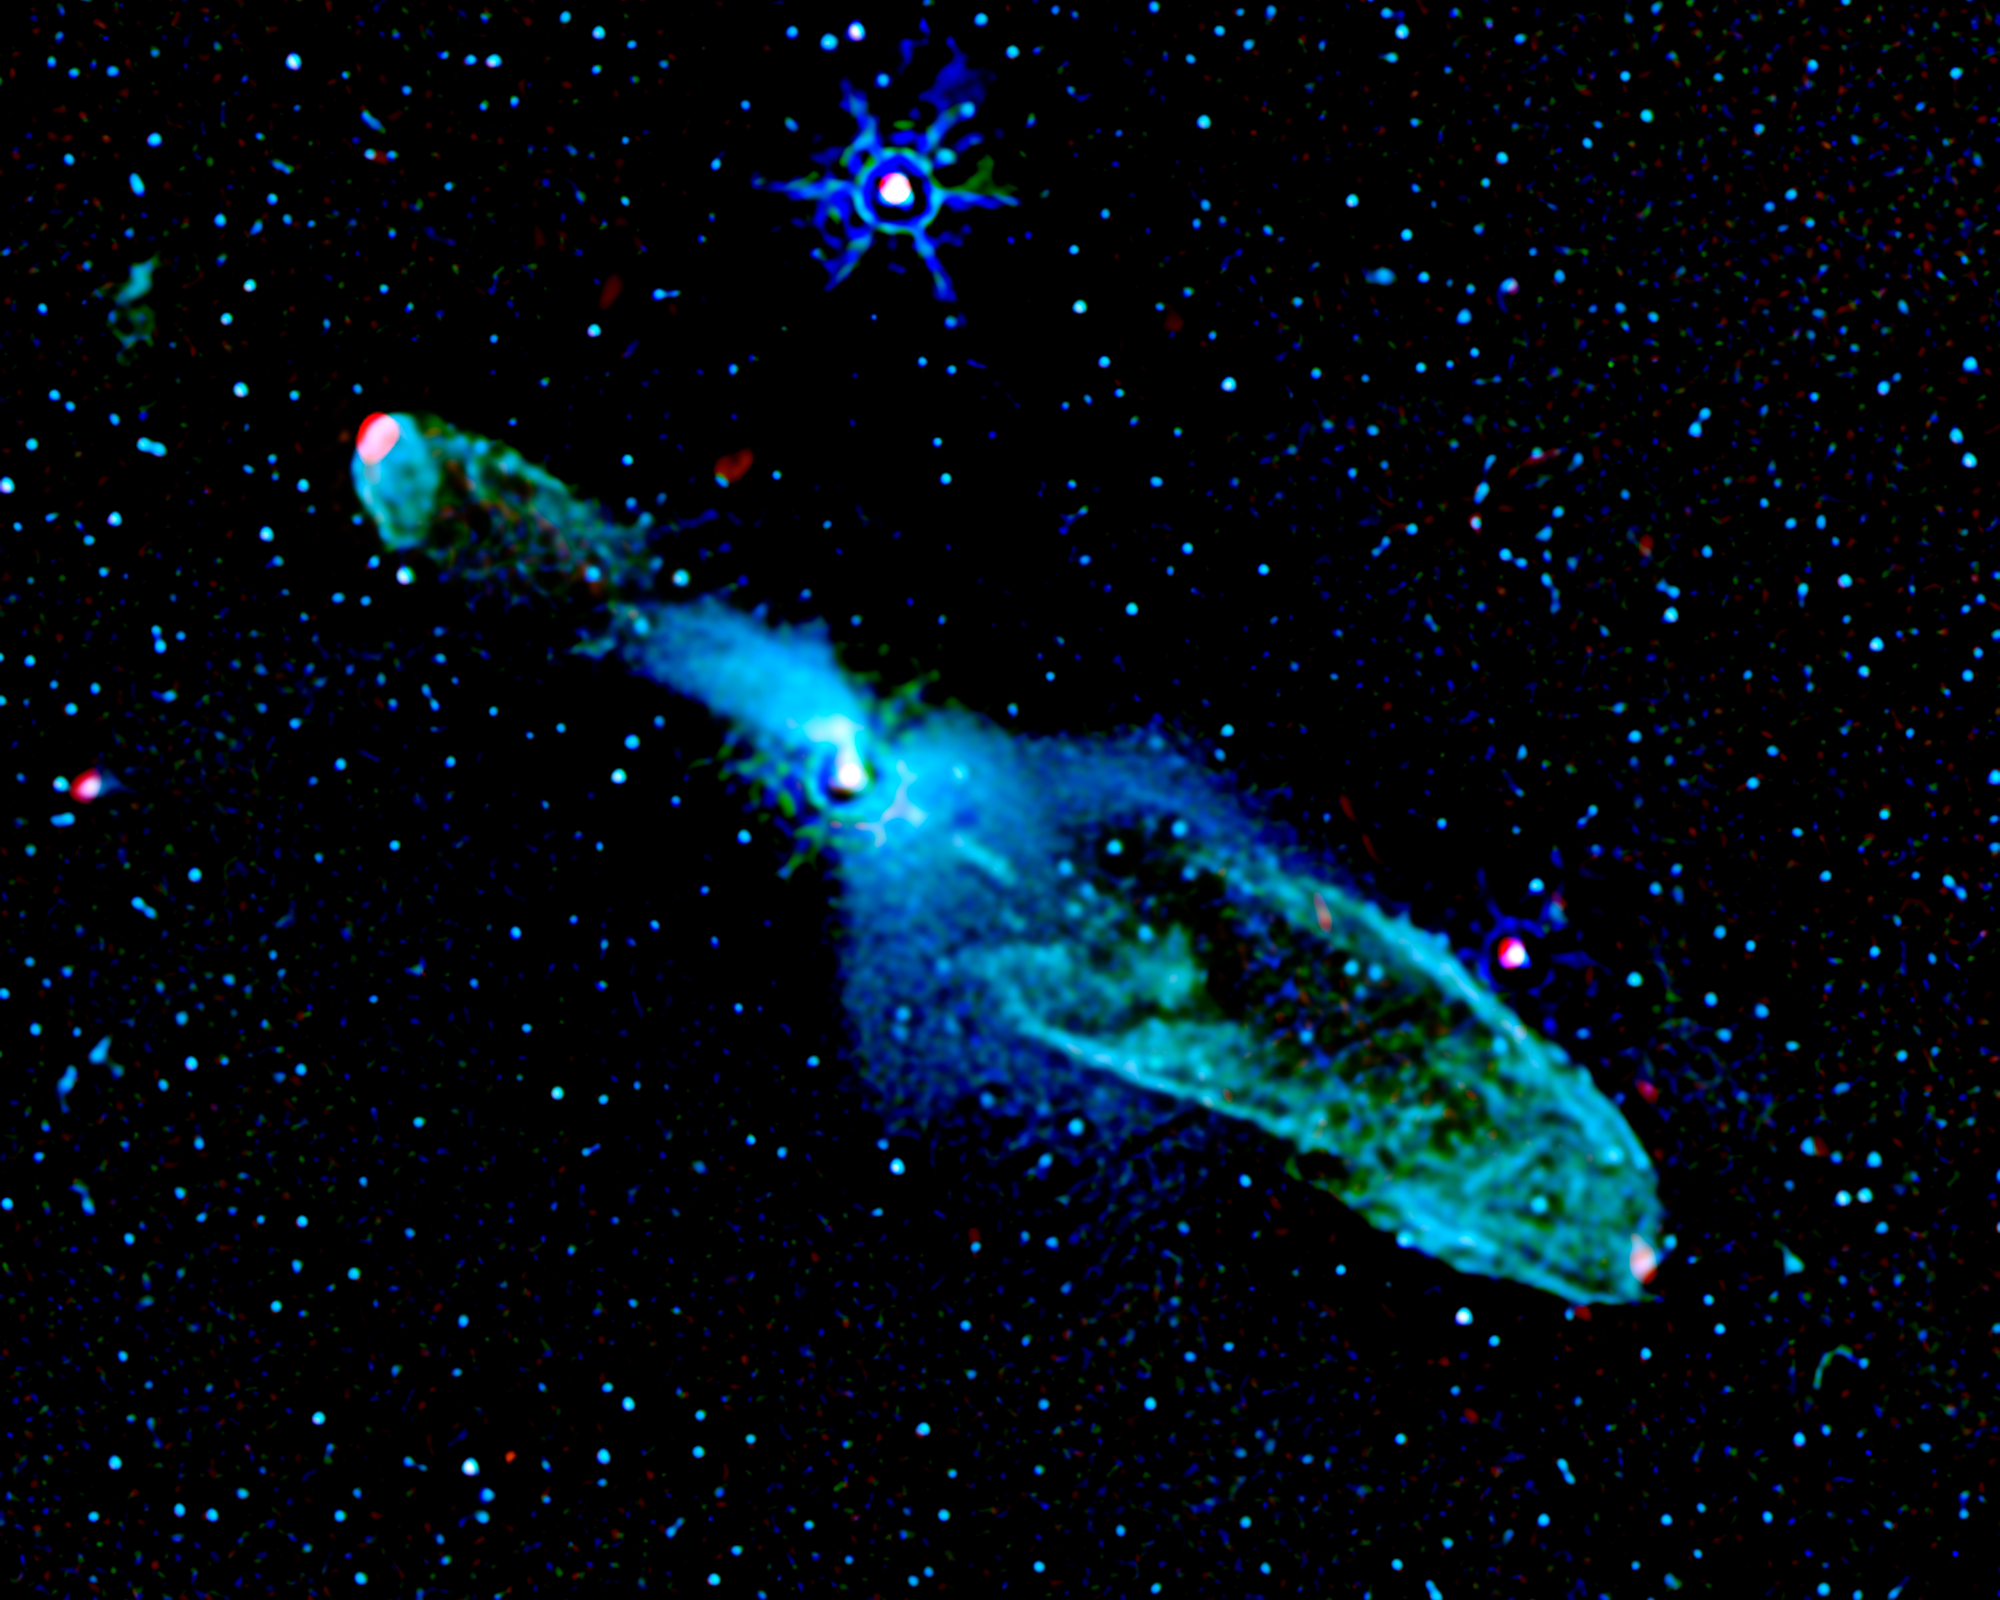

Bubbly Little Star: HH 46/47

A new image from NASA's Spitzer Space Telescope shows a baby star 1,140 light-years away from Earth blowing two massive "bubbles." But instead of bubble gum, this youngster, called HH 46/47, is using powerful jets of gas to make bubbles in outer space.

The infant star can be seen as a white spot toward the center of the Spitzer image. The two bubbles are shown as hollow elliptical shells of bluish-green material extending from the star. Wisps of green in the image reveal warm molecular hydrogen gas, while the bluish tints are from starlight scattered by surrounding dust.

These bubbles formed when powerful jets of gas, traveling at 200 to 300 kilometers per second, or about 120 to 190 miles per second, smashed into the cosmic cloud of gas and dust that surrounds HH 46/47. Red specks at the end of each bubble show the presence of hot sulfur and iron gas where the star's narrow jets are currently crashing head-on into the cosmic cloud's gas and dust material.

According to Dr. Thangasamy Velusamy of NASA's Jet Propulsion Laboratory in Pasadena, Calif., baby stars and their potential planet-forming disks grow by gravitationally pulling in and absorbing surrounding gas and dust. Scientists suspect that these disks stop growing when the central baby star develops powerful winds and jets that blow away surrounding material.

"Spitzer can image these jets and winds in infrared light and help us understand the details of these phenomena," says Velusamy.

For astronomers who know what to look for, Spitzer's supersensitive infrared instruments are excellent tools for studying young stars embedded within thick clouds of cosmic dust and gas, revealing information about their growth.

Credit: NASA/JPL-Caltech/T. Velusamy (JPL)